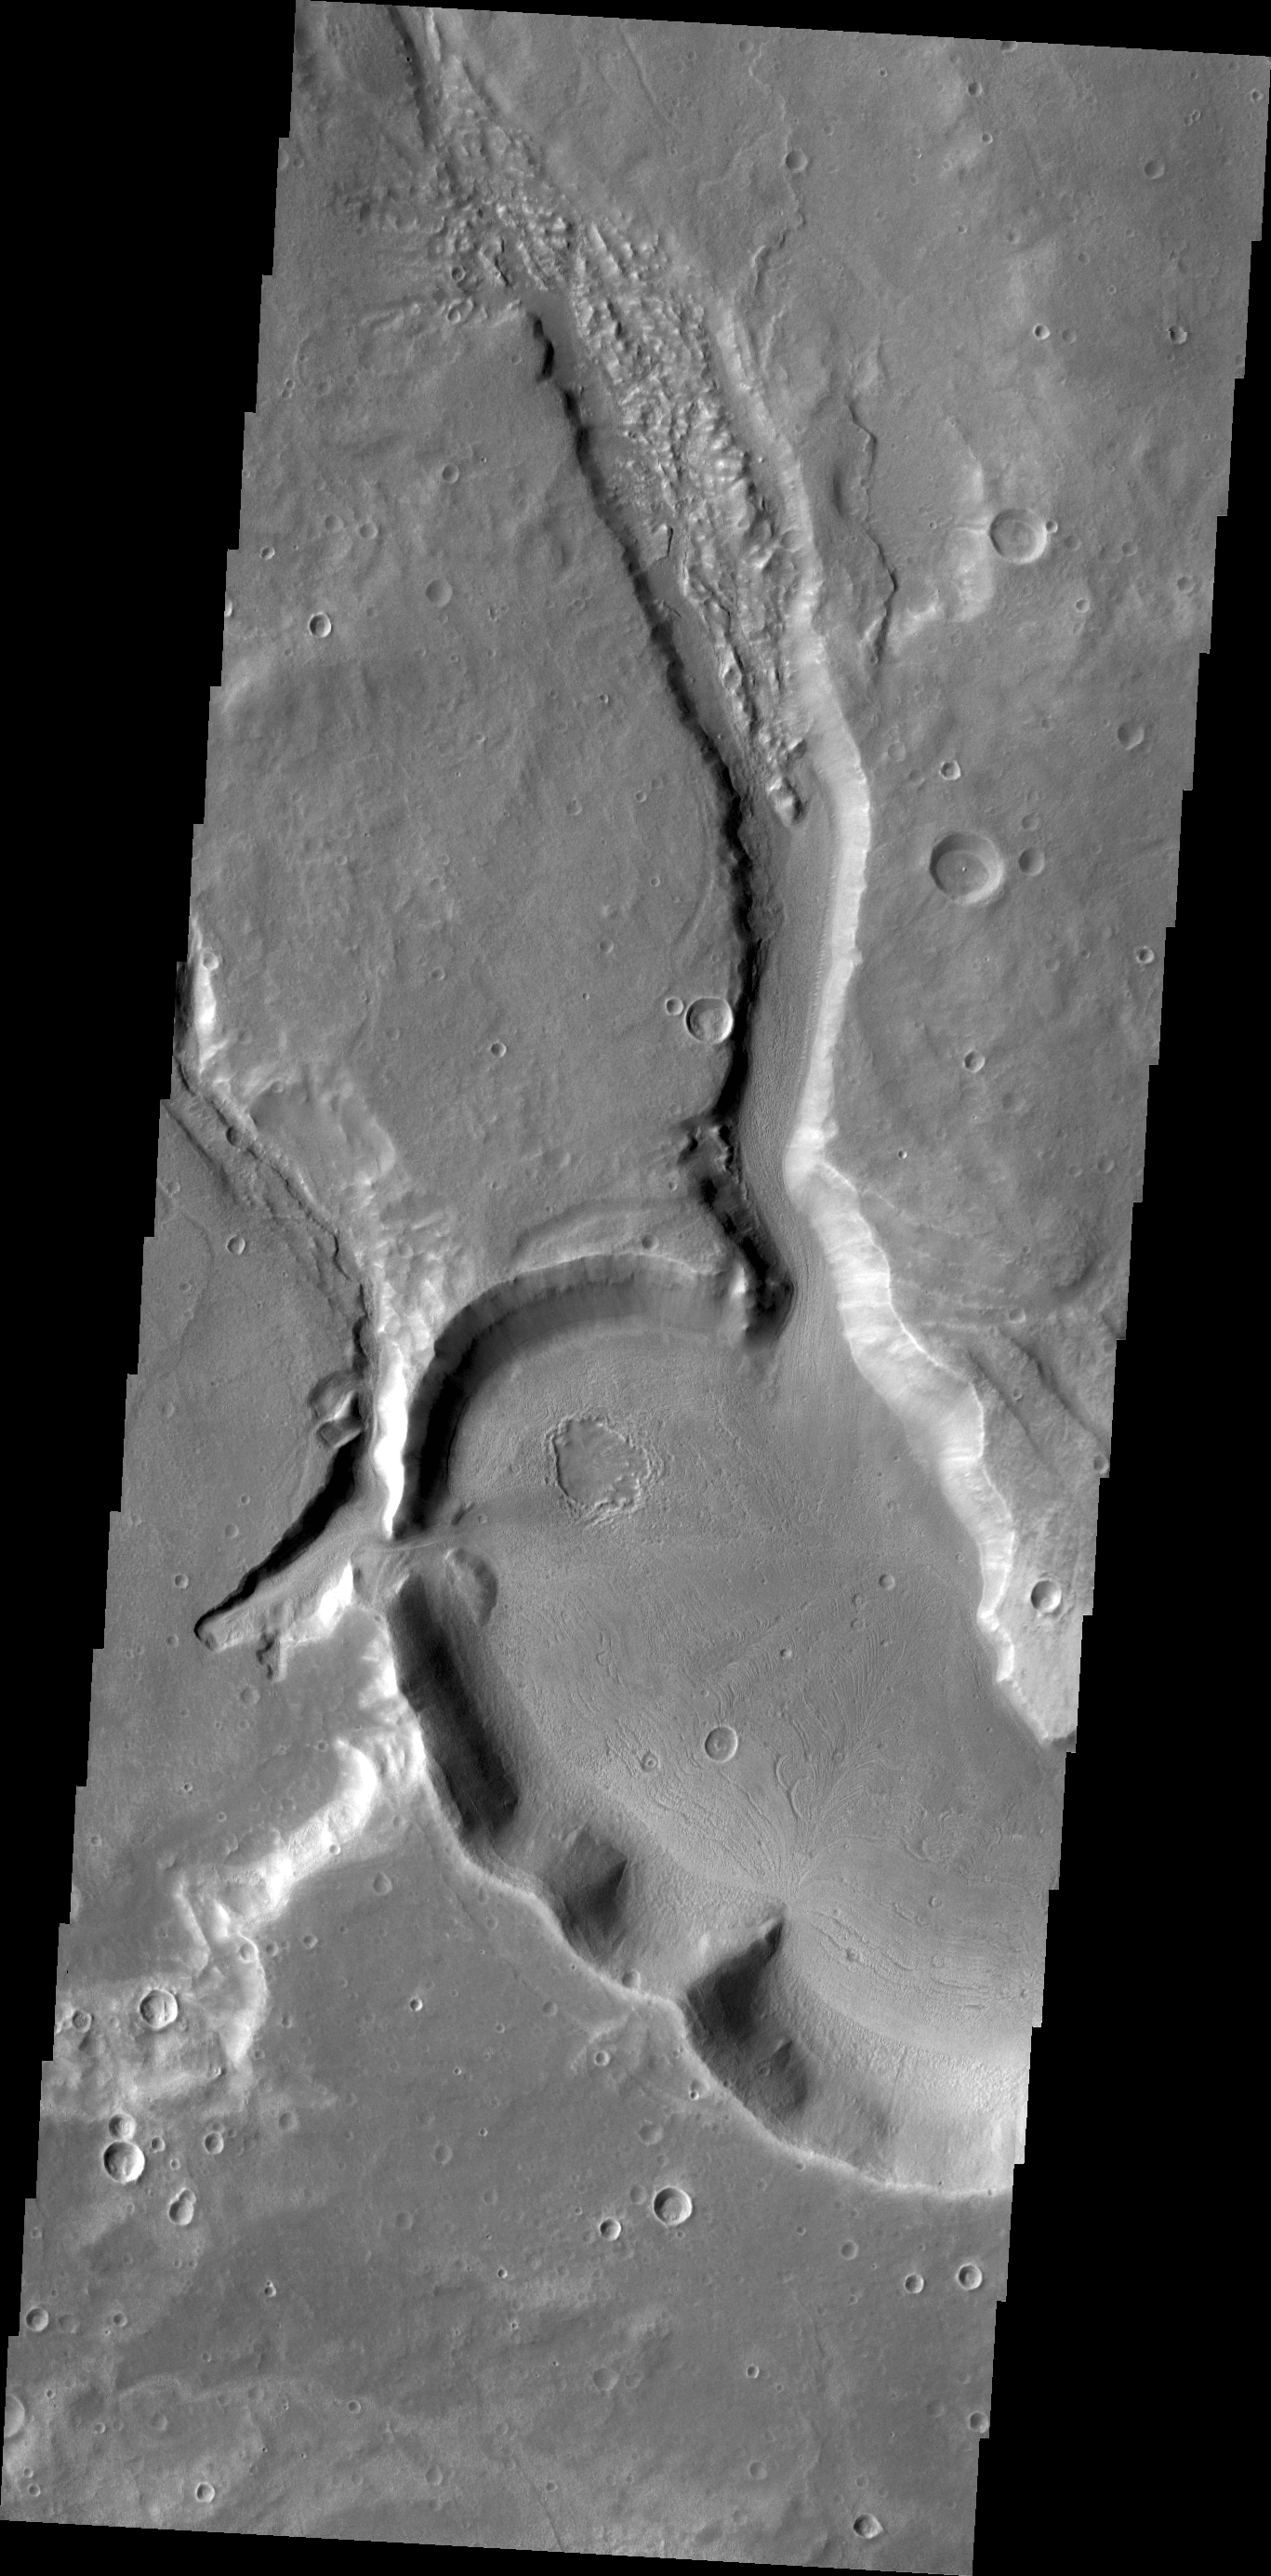

Channels

The unnamed channels in this image are located in Arabia Terra.

Credit: NASA/JPL/ASU